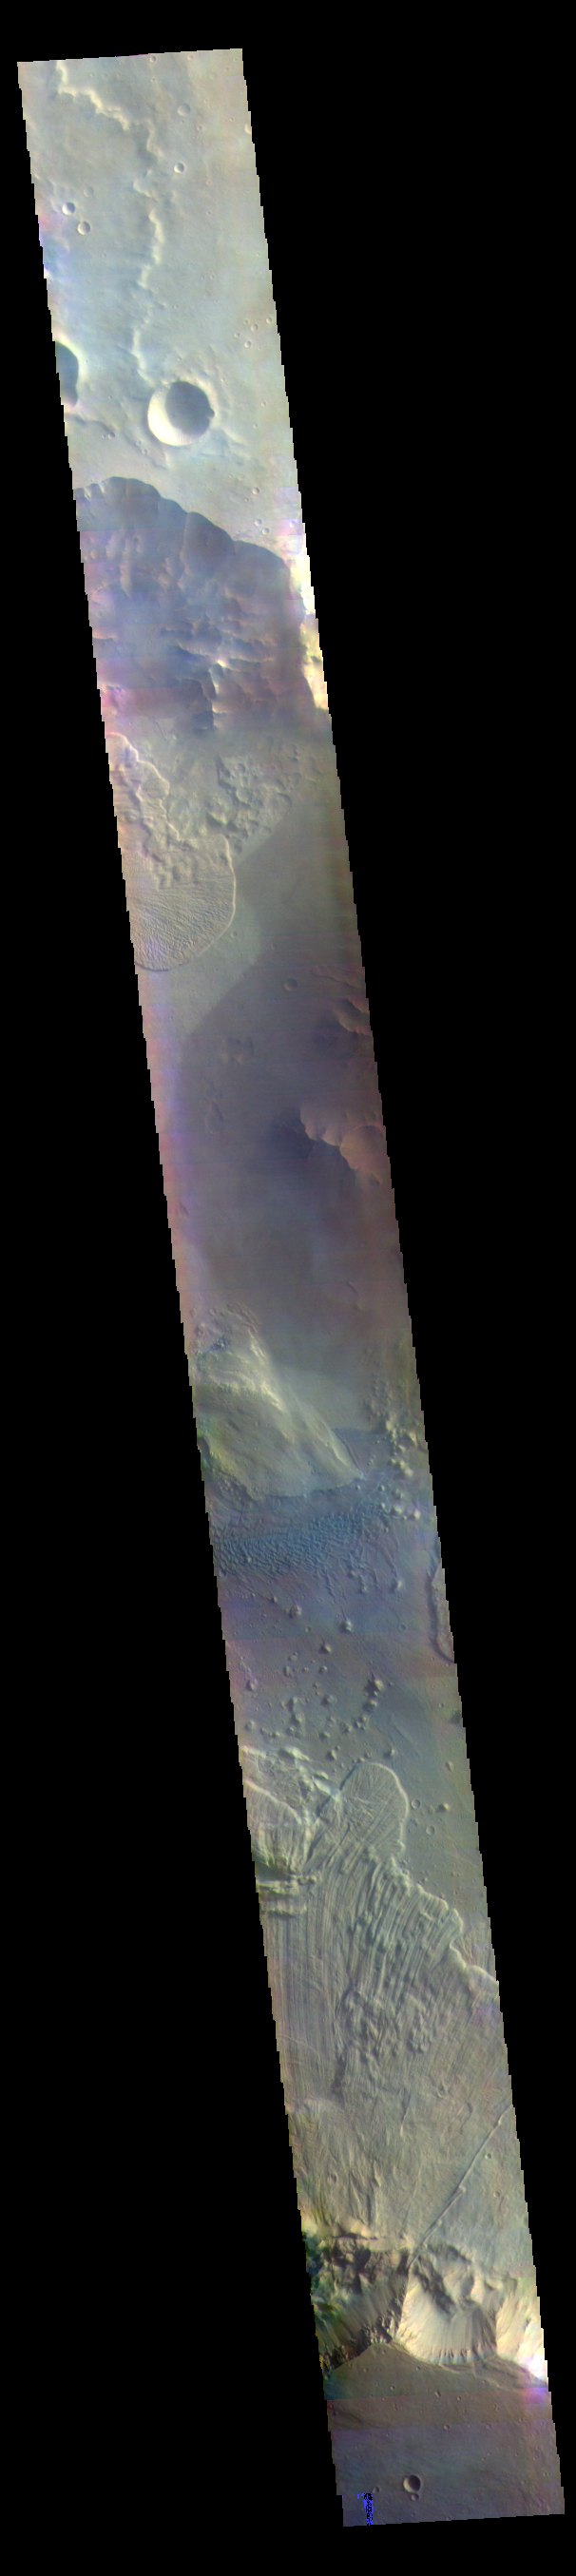

Ganges Chasma Landslides – False Color

The THEMIS VIS camera contains 5 filters. The data from different filters can be combined in multiple ways to create a false color image. These false color images may reveal subtle variations of the surface not easily identified in a single band image. Today’s false color image shows part of Ganges Chasma. A large landslide deposit fills the bottom third of the image, and another landslide deposit is visible near the top of the image. The radial grooves on the top of a landslide are a common feature formed by the downslope movement of the landslide materials. A field of dunes is visible in the center of the image. Ganges Chasma is part of the Valles Marineris chasma system, but is north of the main section of canyons. Ganges Chasma is 584km (363 miles) long.

Credit: NASA/JPL-Caltech/ASU